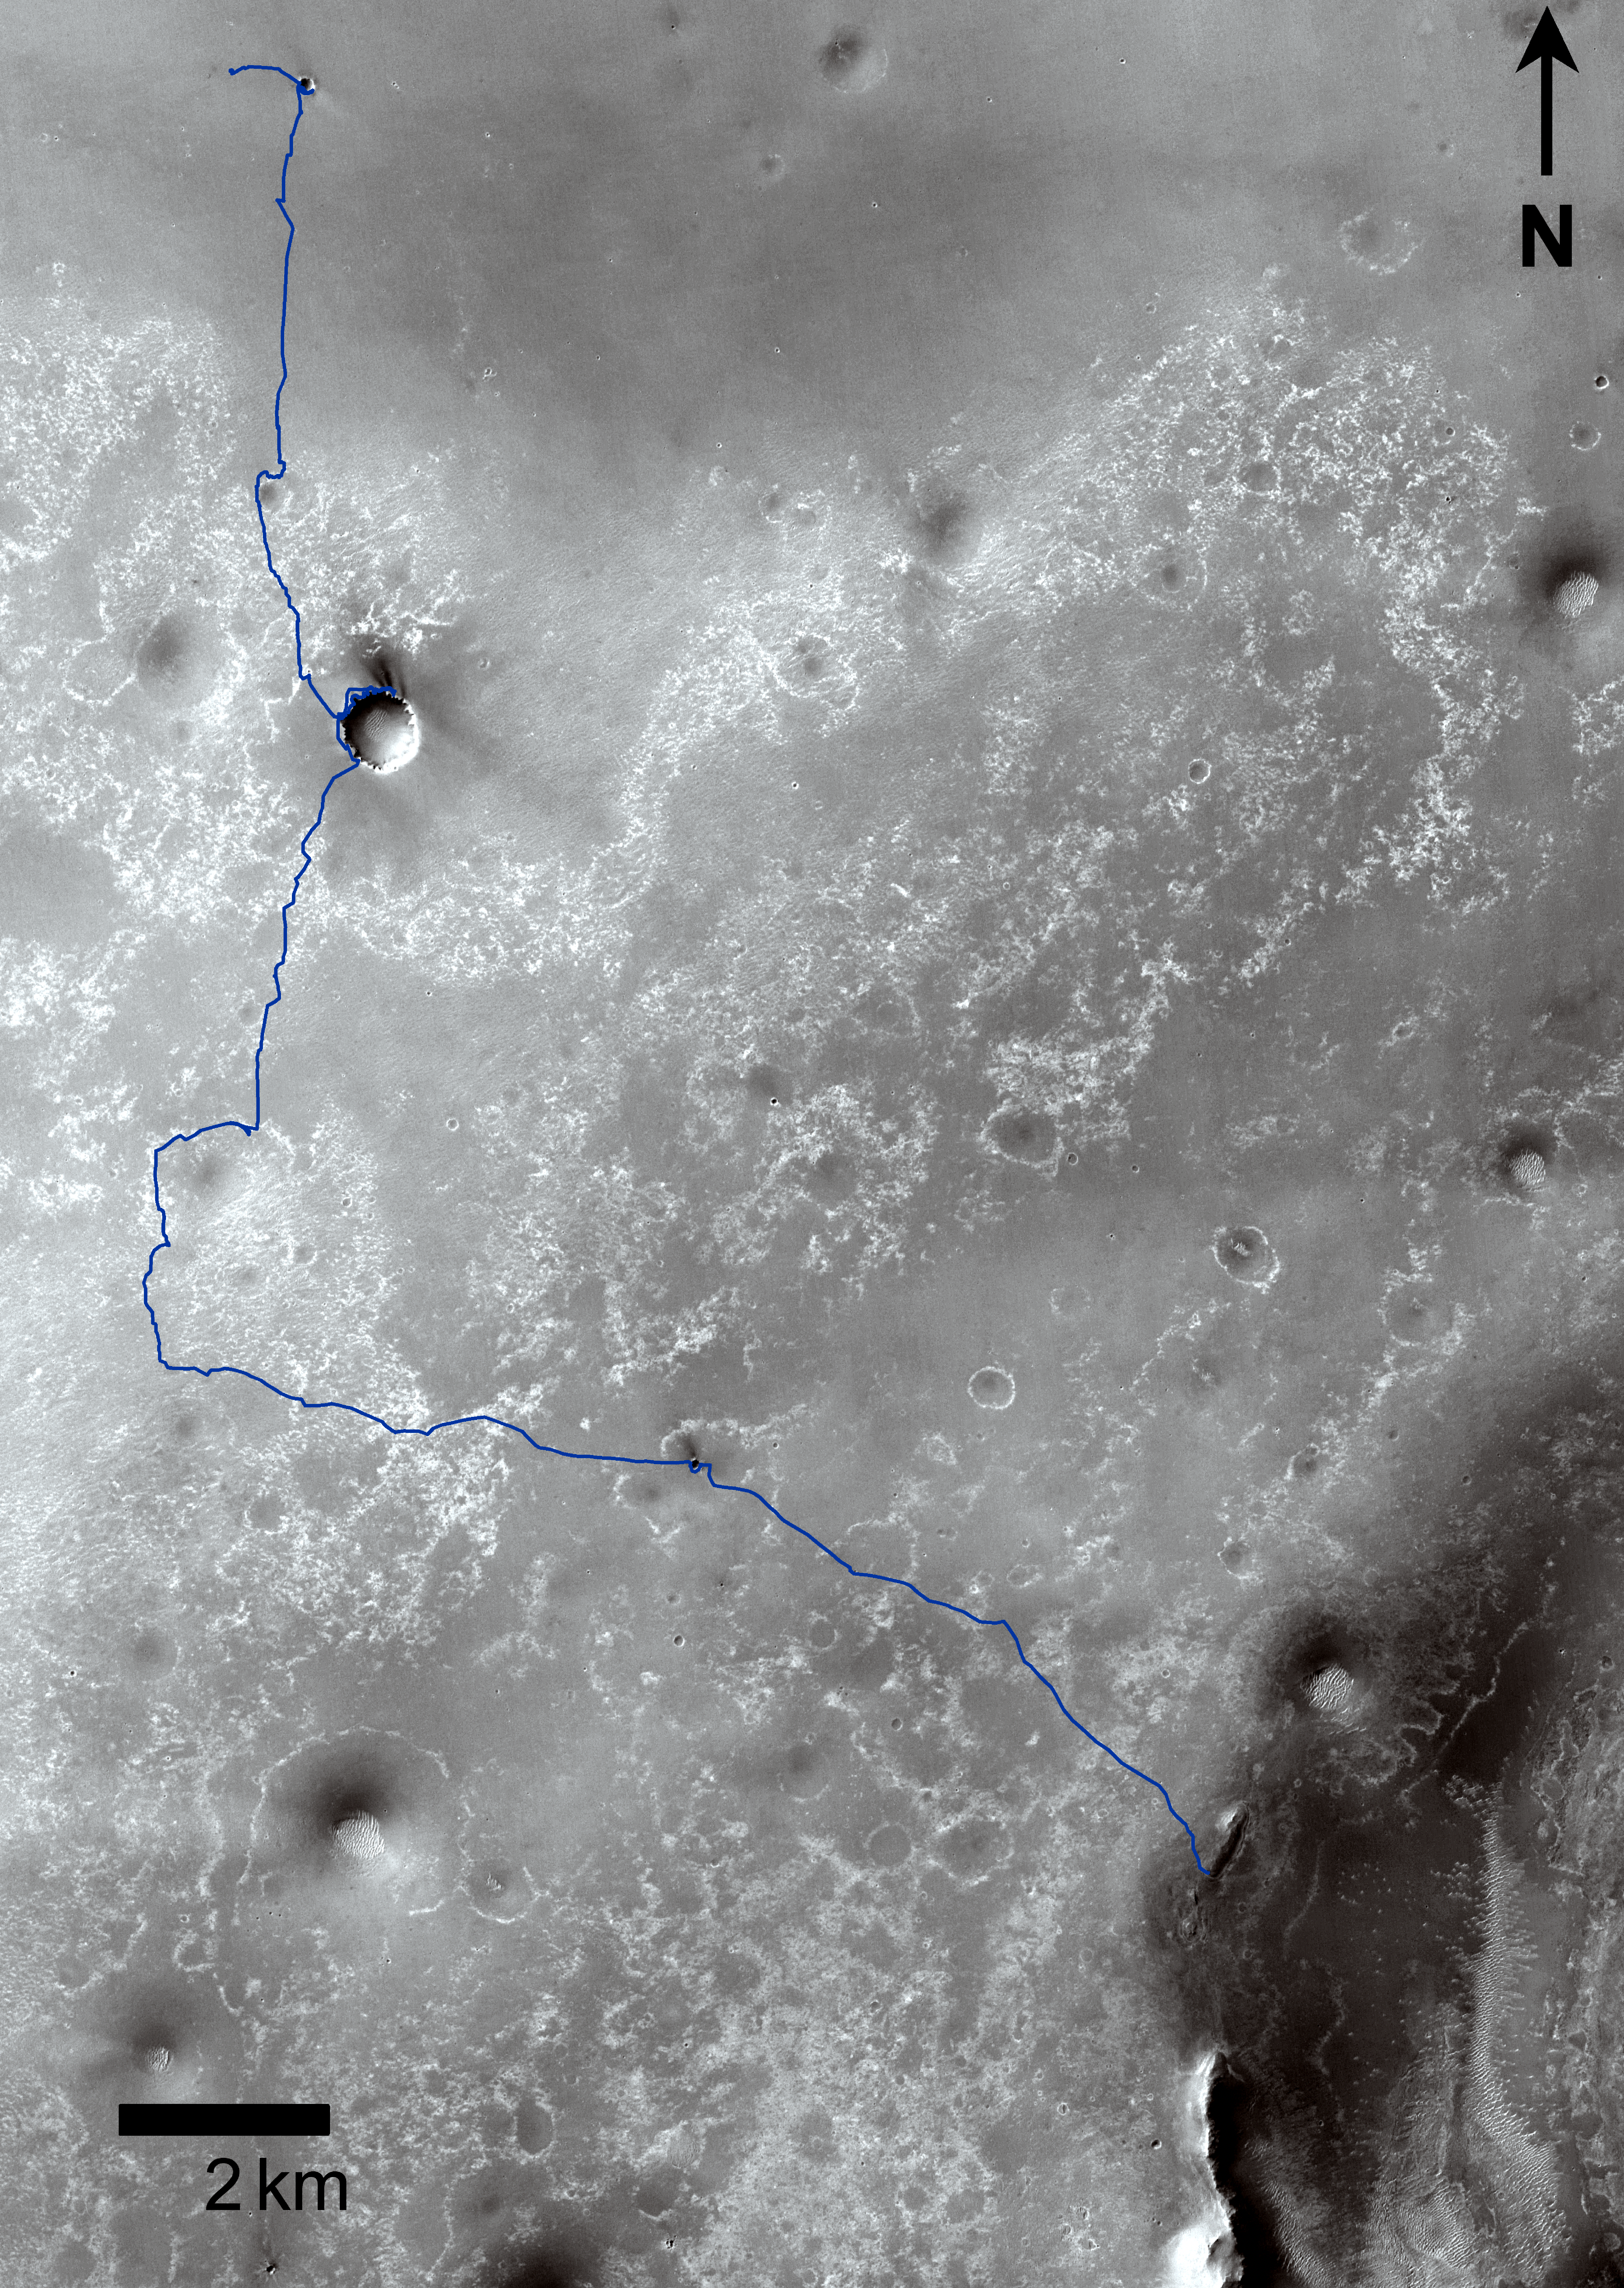

Opportunity Traverses Through 2,700 Martian Days

Annotated version

This map shows the 20.8-mile (33.5-kilometer) route driven by NASA’s Mars Exploration Rover Opportunity from the site of its landing, inside Eagle crater at the upper left, to its location more than 91 months later, on the Cape York section of the rim of Endeavour crater.

The blue line covers traverses through the 2,700th Martian day, or sol, of Opportunity’s work on Mars (Aug. 29, 2011). The base image for the map is a mosaic of images taken by the Context Camera on NASA’s Mars Reconnaissance Orbiter. Endurance, Erebus, Victoria, and Santa Maria are craters examined by Opportunity. Block Island is an iron meteorite discovered during a traverse. The scale bar is 2 kilometers (1.24 miles).

Opportunity completed its three-month prime missions in April 2004 and has continued operations in bonus extended missions. The Mars Reconnaissance Orbiter reached Mars in 2006, completed its prime mission in 2010, and is also working in an extended mission. NASA’s Jet Propulsion Laboratory, a division of the California Institute of Technology in Pasadena, manages the Mars Exploration Rover Project and the Mars Reconnaissance Orbiter for the NASA Science Mission Directorate, Washington. Malin Space Science Systems, San Diego, built and operates the orbiter’s Context Camera.

Credit: NASA/JPL-Caltech/MSSS